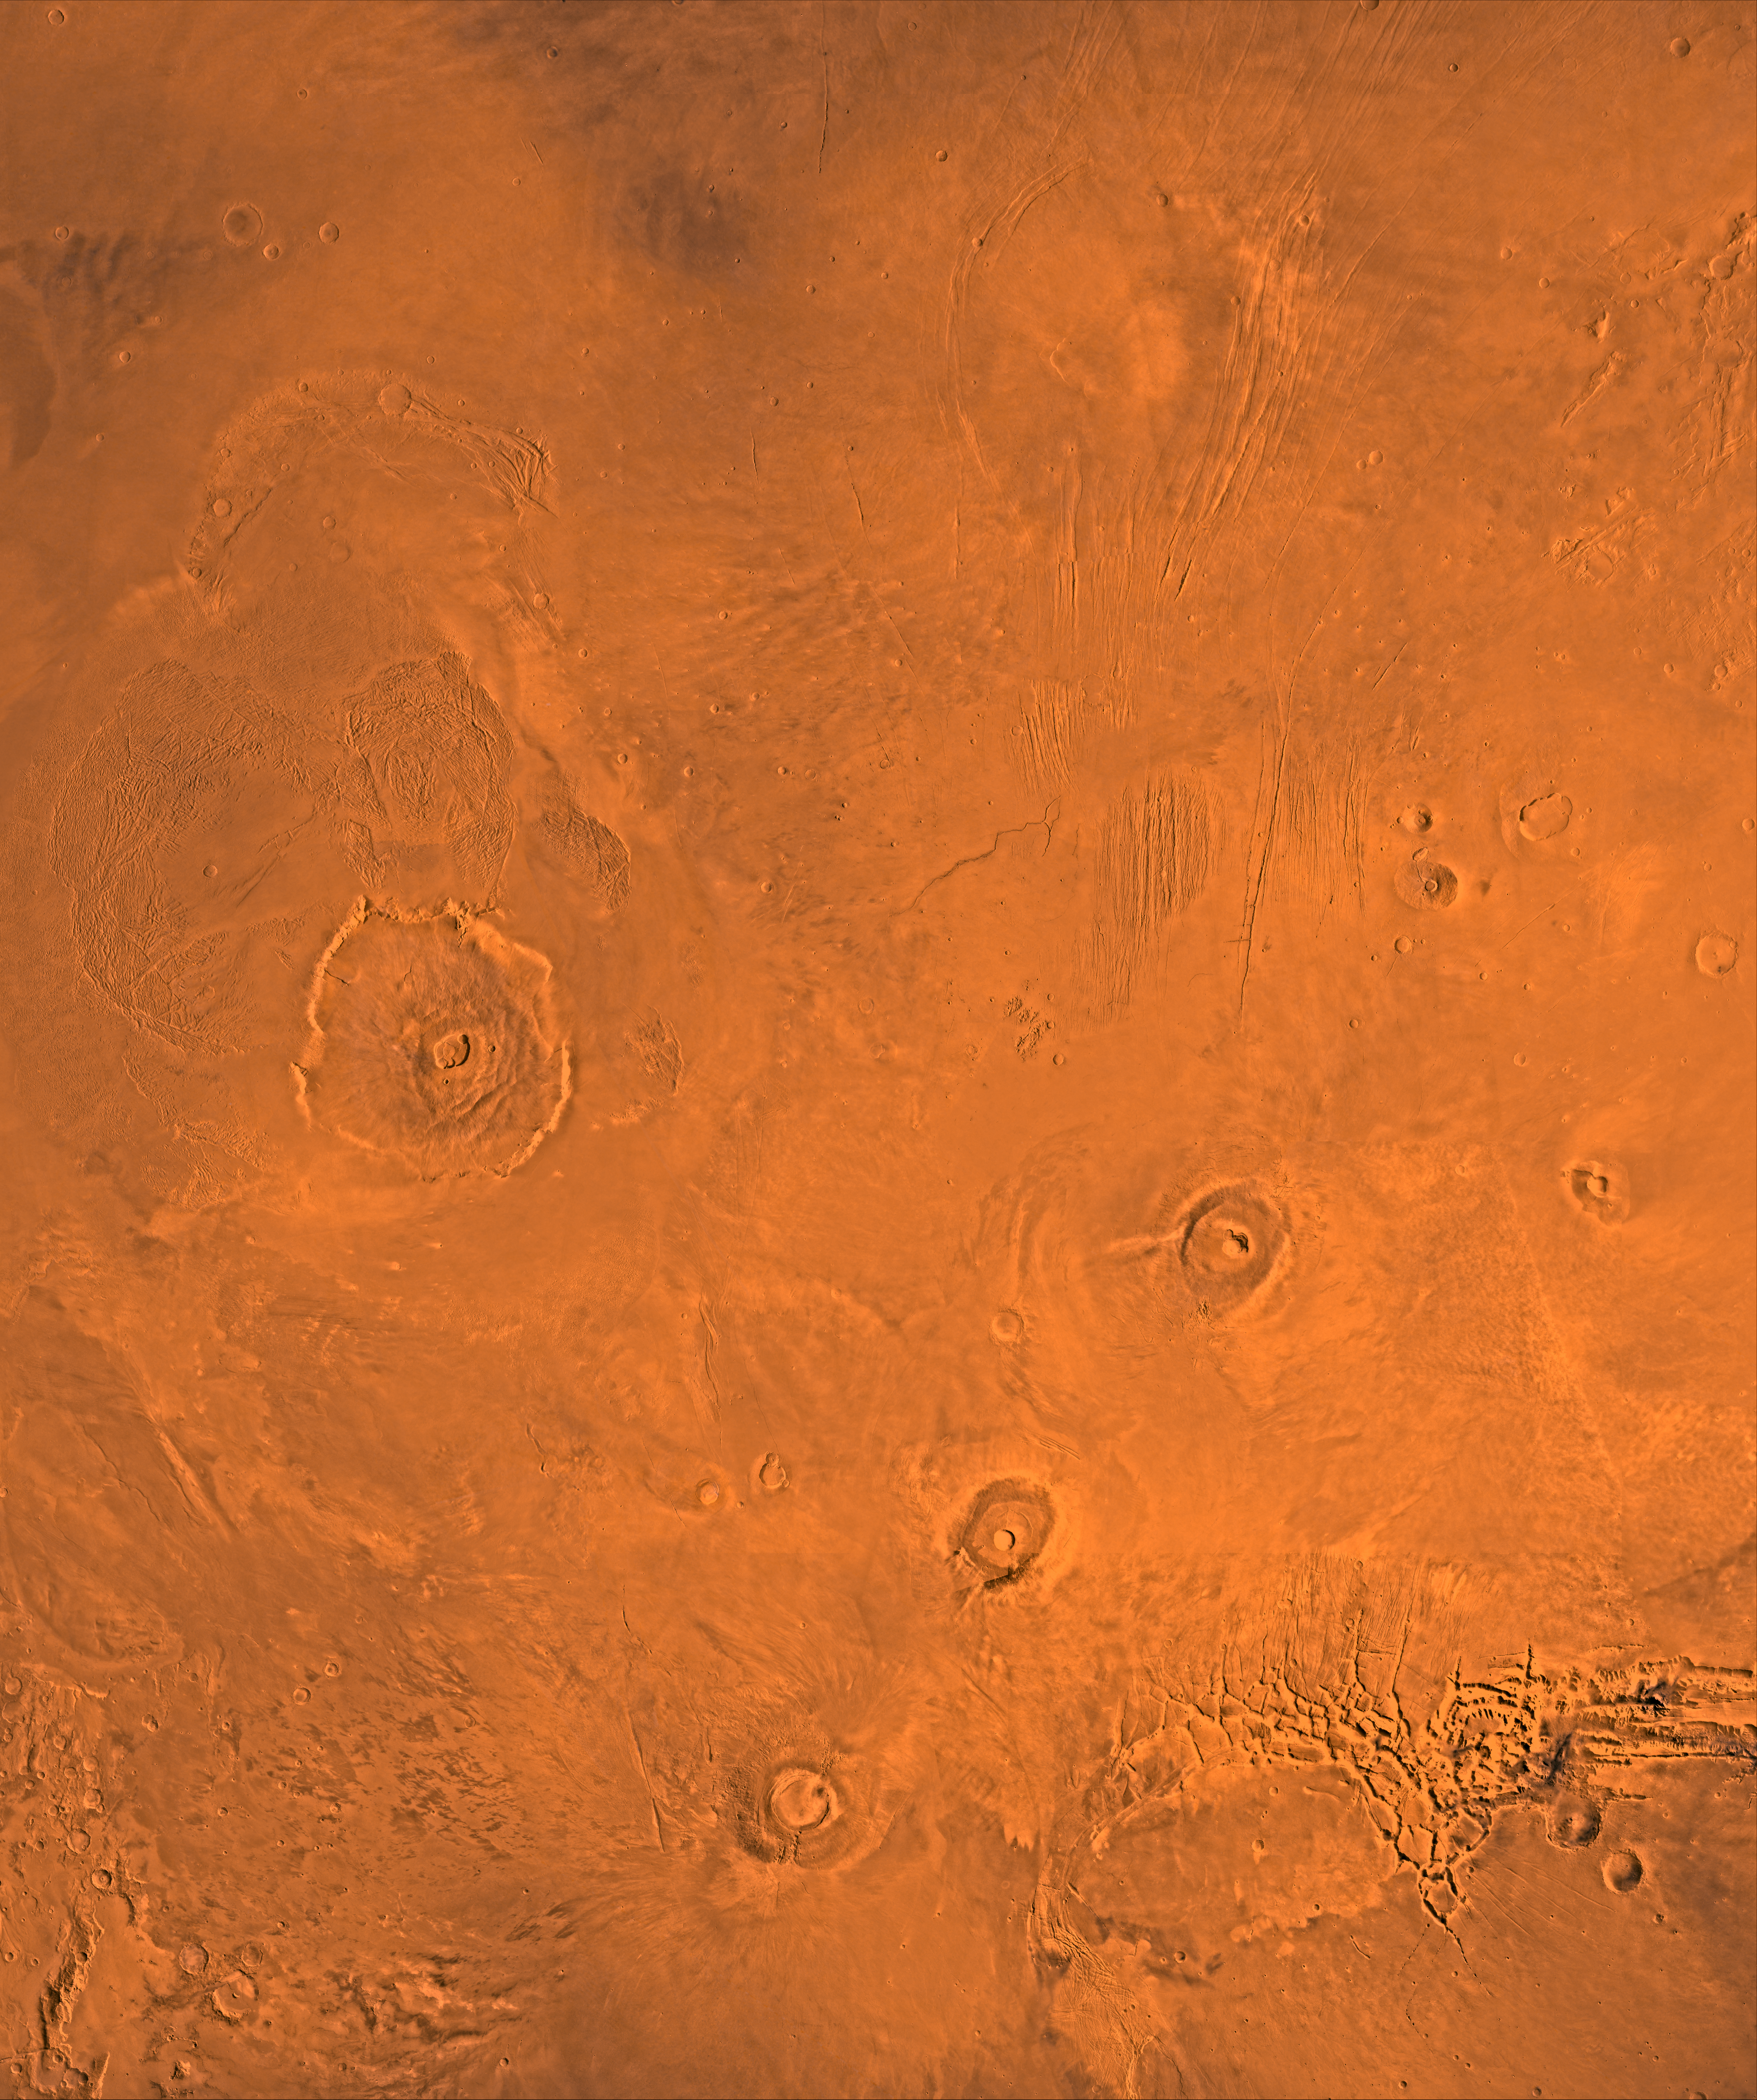

Tharsis

A color image of the Tharsis region of Mars; north toward top. The scene shows the Tharsis bulge, a huge ridge covered by the 3 large aligned Tharsis Montes shield volcanoes (from lower left to right): Arsia, Pavonis, and Ascraeus Mons. To the left of the Tharsis Montes lies the huge Olympus Mons shield volcano, followed clockwise by Alba Patera (north center), several smaller volcanoes, and the linear depressions of Mareotis and Tempe Fossae (upper right).

This image is a composite of Viking medium-resolution images in black and white and low-resolution images in color. The image extends from latitude 50 degrees N. to 20 degrees S. and from longitude 85 degrees to 150 degrees. Mercator projection is used between latitudes 20 degrees S. and 30 degrees N.; Lambert projection is used above latitude 30 degrees N.

The Tharsis bulge encompasses the most intensely and most recently active volcanic region of the planet. Each Tharsis Montes volcano is 350-400 km in diameter and about 17 km above the surrounding plain. The volcanoes are about 700 km apart and appear to be above a major northeast-trending fracture zone along the bulge, now buried by volcanic deposits. Olympus Mons (left center) is the largest known volcano in the Solar System. It is 27 km high, over 600 km at the base, and is surrounded by a well-defined scarp that is up to 6 km high. The summit calderas (central depressions) of all four volcanoes probably formed from recurrent collapse following drainage of magma resulting from flank eruptions. 1,600-km-diameter Alba Patera (north center) far exceeds any other known volcano in areal extent; it covers eight times the area of Olympus Mons but reaches only about 6 km in height. Fossae (linear depressions) of the Tharsis area are fault-bound graben formed by upwarping of the Tharsis bulge.

Credit: NASA/JPL/USGS